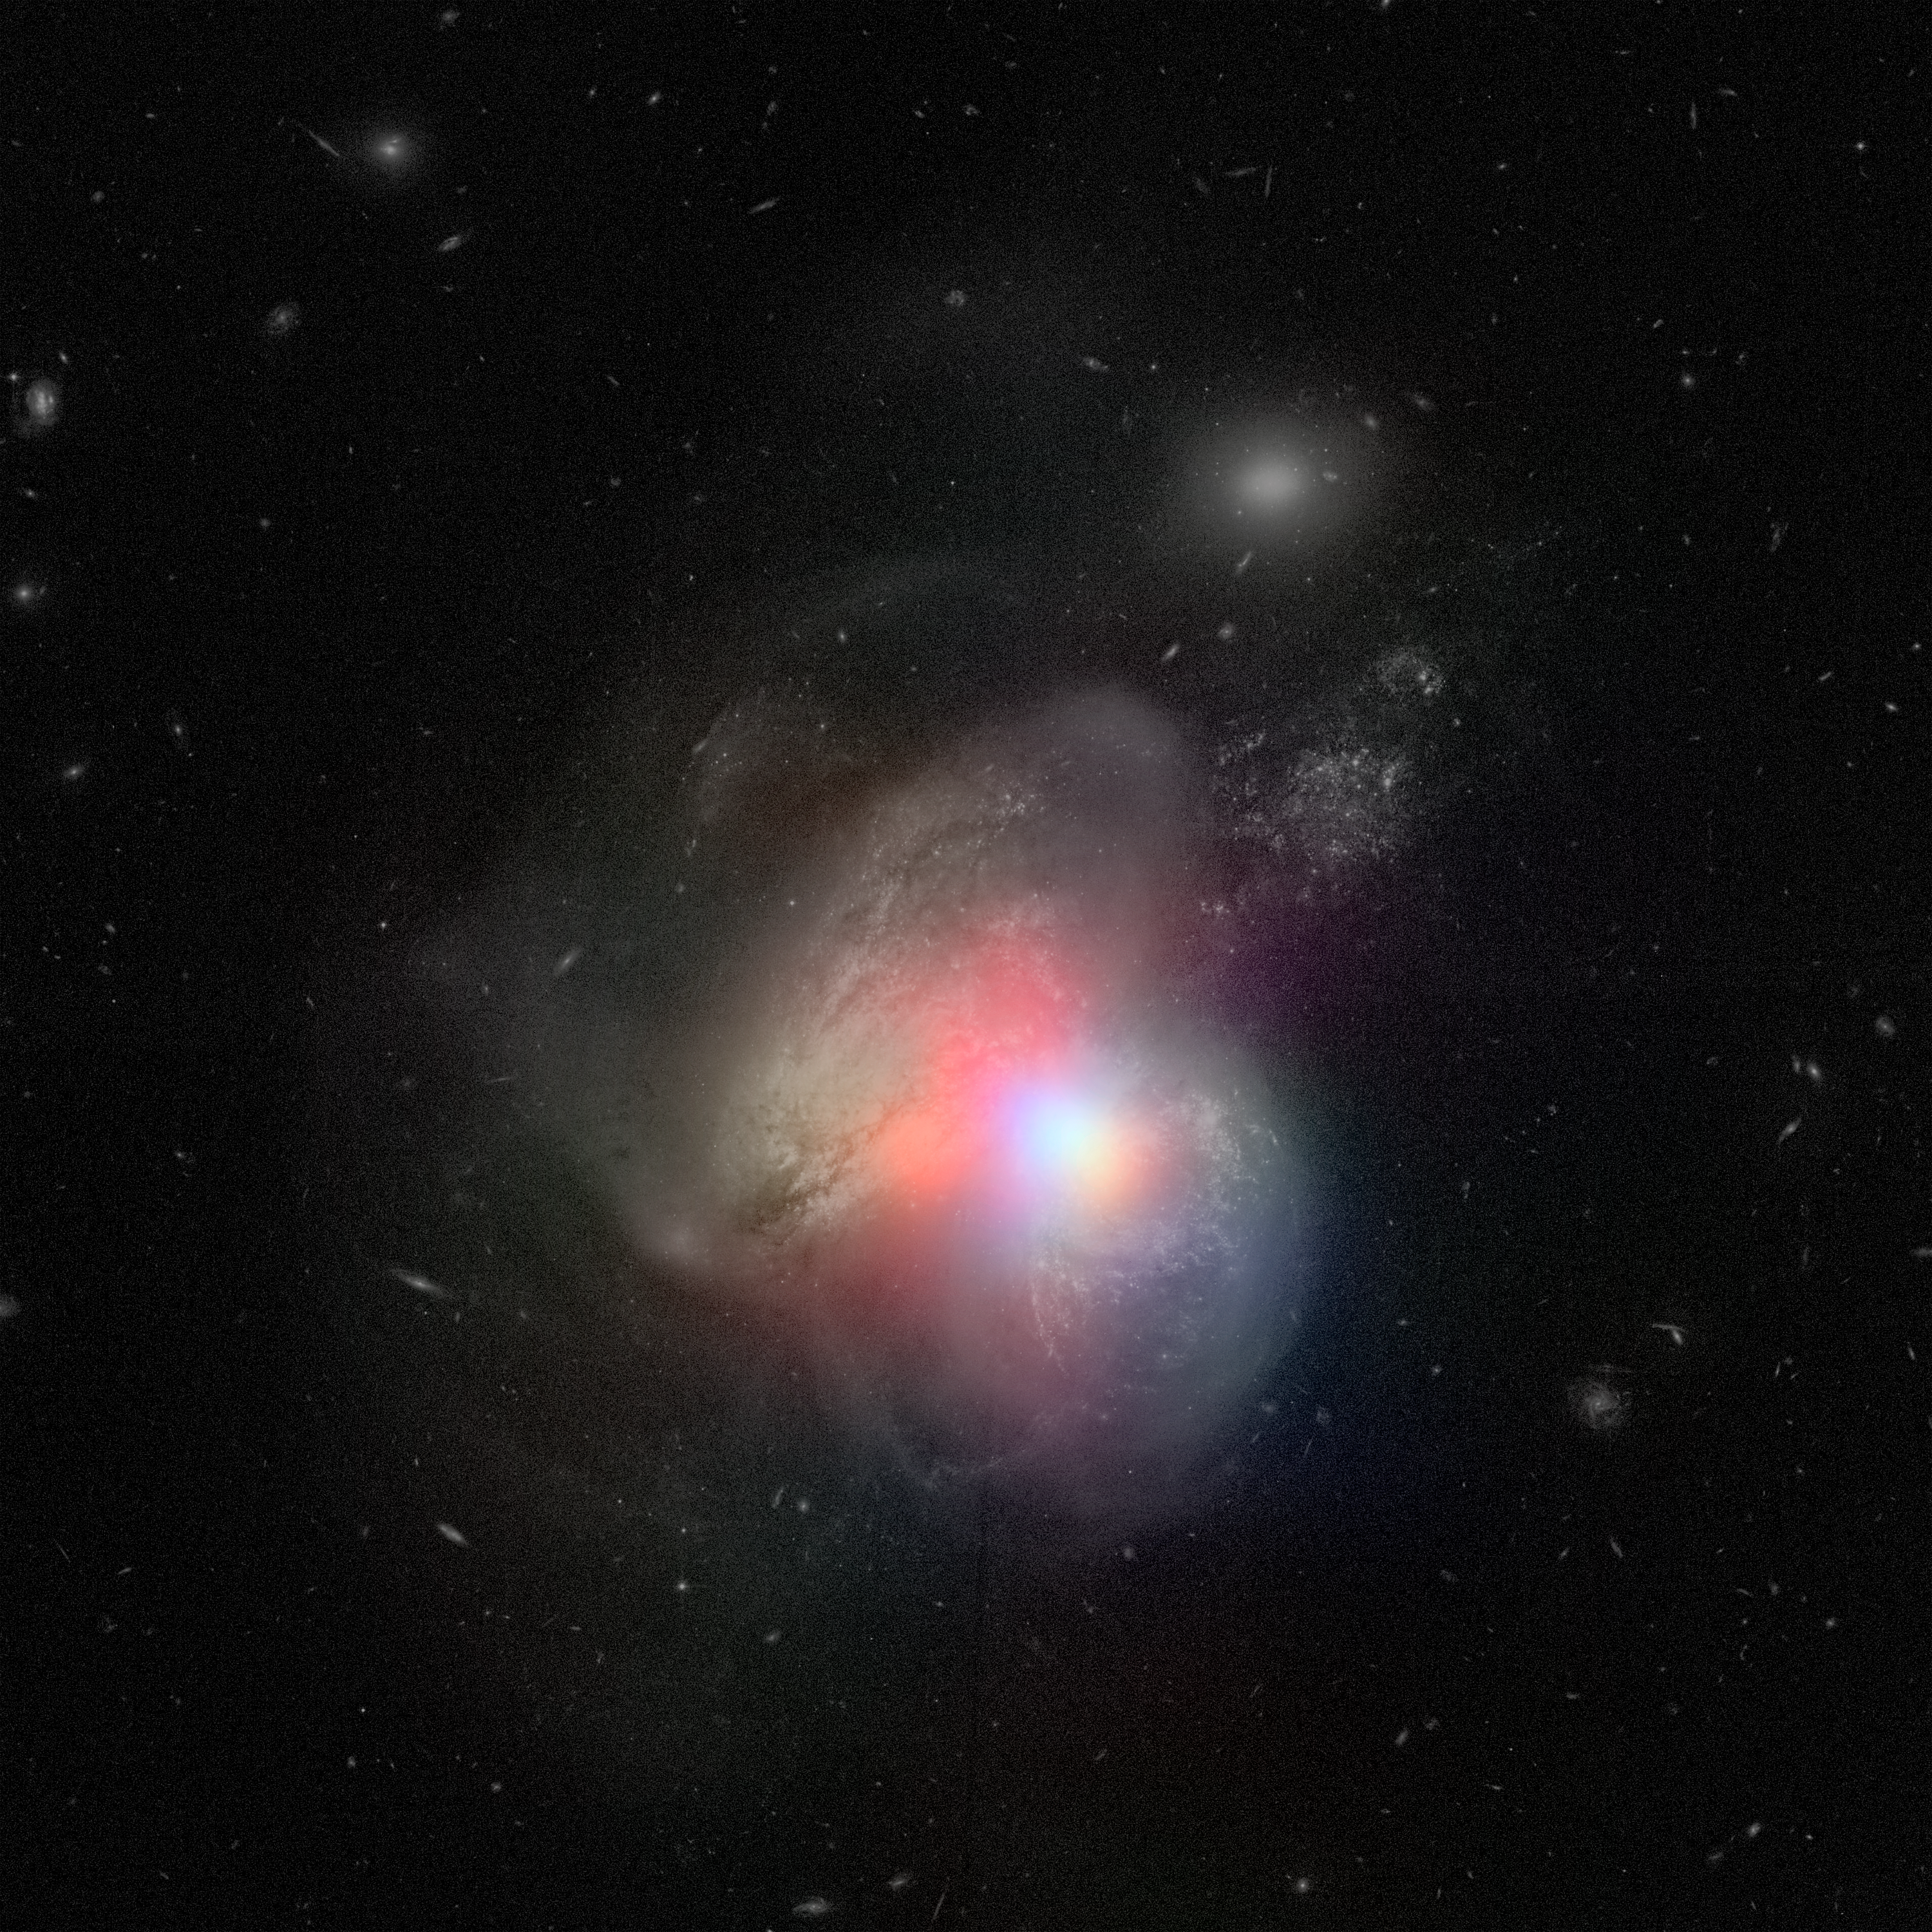

Tale of Two Black Holes [Xray + Visible]

The real monster black hole is revealed in this new image from NASA's Nuclear Spectroscopic Telescope Array of colliding galaxies Arp 299. In this image, the NuSTAR high-energy X-ray data appear in various colors overlaid on a visible-light image from NASA's Hubble Space Telescope.

Before NuSTAR, astronomers knew that the each of the two galaxies in Arp 299 held a supermassive black hole at its heart, but they weren't sure if one or both were actively chomping on gas in a process called accretion. The new high-energy X-ray data reveal that the supermassive black hole in the galaxy on the right is indeed the hungry one, releasing energetic X-rays as it consumes gas.

In this image, X-rays with energies of 4 to 6 kiloelectron volts are red, energies of 6 to 12 kiloelectron volts are green, and 12 to 25 kiloelectron volts are blue.

Credit: NASA/JPL-Caltech/GSFC